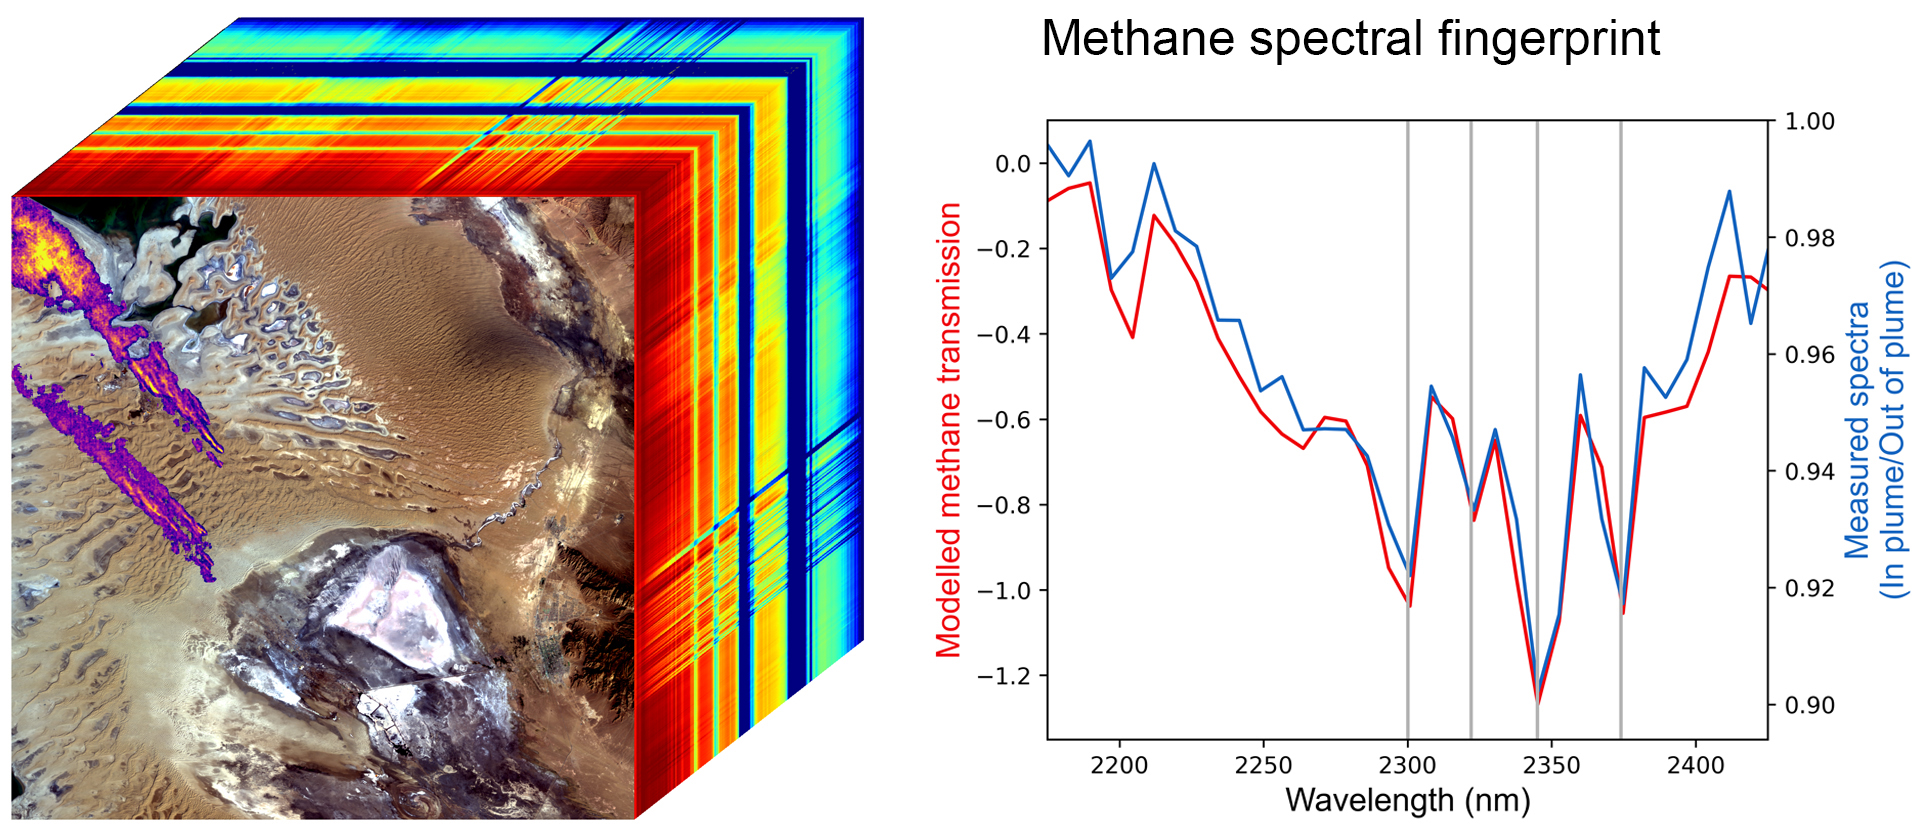

EMIT Methane Spectral Fingerprint

Produced with data from NASA’s Earth Surface Mineral Dust Source Investigation (EMIT) mission, this image uses two different ways of displaying methane’s unique pattern of absorbed infrared light – called a spectral fingerprint. This potent greenhouse gas is estimated to be 80 times more effective at trapping heat in the atmosphere than carbon dioxide.

EMIT uses an imaging spectrometer to detect the spectral fingerprints of various materials on Earth’s surface and in its atmosphere. Installed on the International Space Station in July 2022, EMIT was originally intended to map the prevalence of minerals in Earth’s arid regions, such as the deserts of Africa, Australia, and the Americas. Scientists verified that EMIT could also detect the spectral fingerprints of methane and carbon dioxide exceptionally well when they were checking the accuracy of the image spectrometer’s mineral data.

The left panel shows an EMIT data cube that spans an area of Turkmenistan roughly 2,500 square miles (6,400 square kilometers). The rainbow colors extending through the data cube represent the spectral fingerprints from each location within the scene at the front of the cube. The purple, orange, and yellow streaks shown on the satellite image represent multiple methane plumes; the colors correspond to differing concentrations of methane.

The line graph on the right displays the methane spectral fingerprint measured by EMIT (blue line). The red line displays the expected spectral fingerprint for methane calculated using an atmospheric simulation.

The data for this image was collected by EMIT in August 2022.

EMIT was selected from the Earth Venture Instrument-4 solicitation under the Earth Science Division of NASA Science Mission Directorate and was developed at NASA’s Jet Propulsion Laboratory, which is managed for the agency by Caltech in Pasadena, California. It launched aboard a SpaceX Dragon resupply spacecraft from NASA’s Kennedy Space Center in Florida on July 14, 2022. The instrument’s data will be delivered to the NASA Land Processes Distributed Active Archive Center (DAAC) for use by other researchers and the public.

Credit: NASA/JPL-Caltech